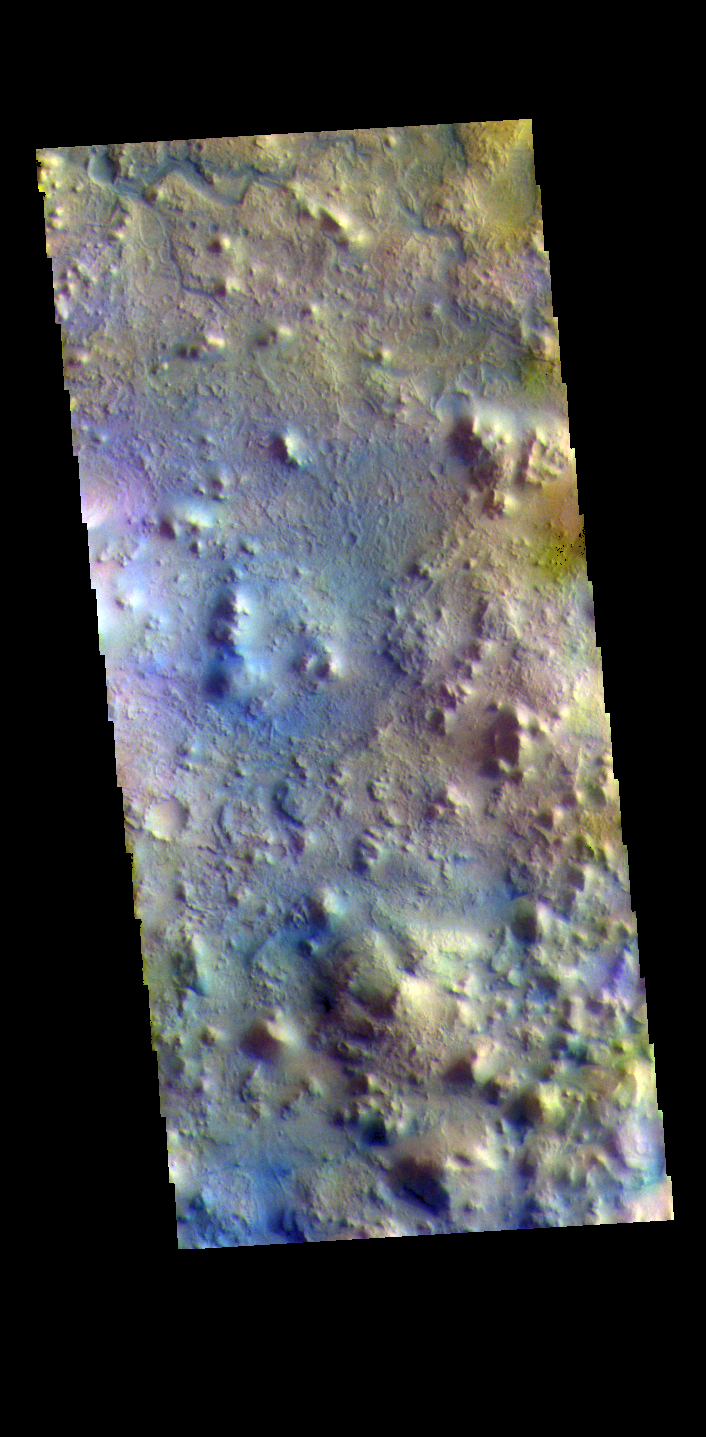

Terra Sabaea – False Color

The THEMIS VIS camera contains 5 filters. The data from different filters can be combined in multiple ways to create a false color image. These false color images may reveal subtle variations of the surface not easily identified in a single band image. Today’s false color image shows part of Terra Sabaea, in the region between Nili Fossae and Isidis Planitia. This image is located just east of Jezero Crater, the home of the Mars 2020 rover (Perserverance) and its little helicopter buddy (Ingenuity).

The THEMIS VIS camera is capable of capturing color images of the Martian surface using five different color filters. In this mode of operation, the spatial resolution and coverage of the image must be reduced to accommodate the additional data volume produced from using multiple filters. To make a color image, three of the five filter images (each in grayscale) are selected. Each is contrast enhanced and then converted to a red, green, or blue intensity image. These three images are then combined to produce a full color, single image. Because the THEMIS color filters don’t span the full range of colors seen by the human eye, a color THEMIS image does not represent true color. Also, because each single-filter image is contrast enhanced before inclusion in the three-color image, the apparent color variation of the scene is exaggerated. Nevertheless, the color variation that does appear is representative of some change in color, however subtle, in the actual scene. Note that the long edges of THEMIS color images typically contain color artifacts that do not represent surface variation.

Credit: NASA/JPL-Caltech/ASU